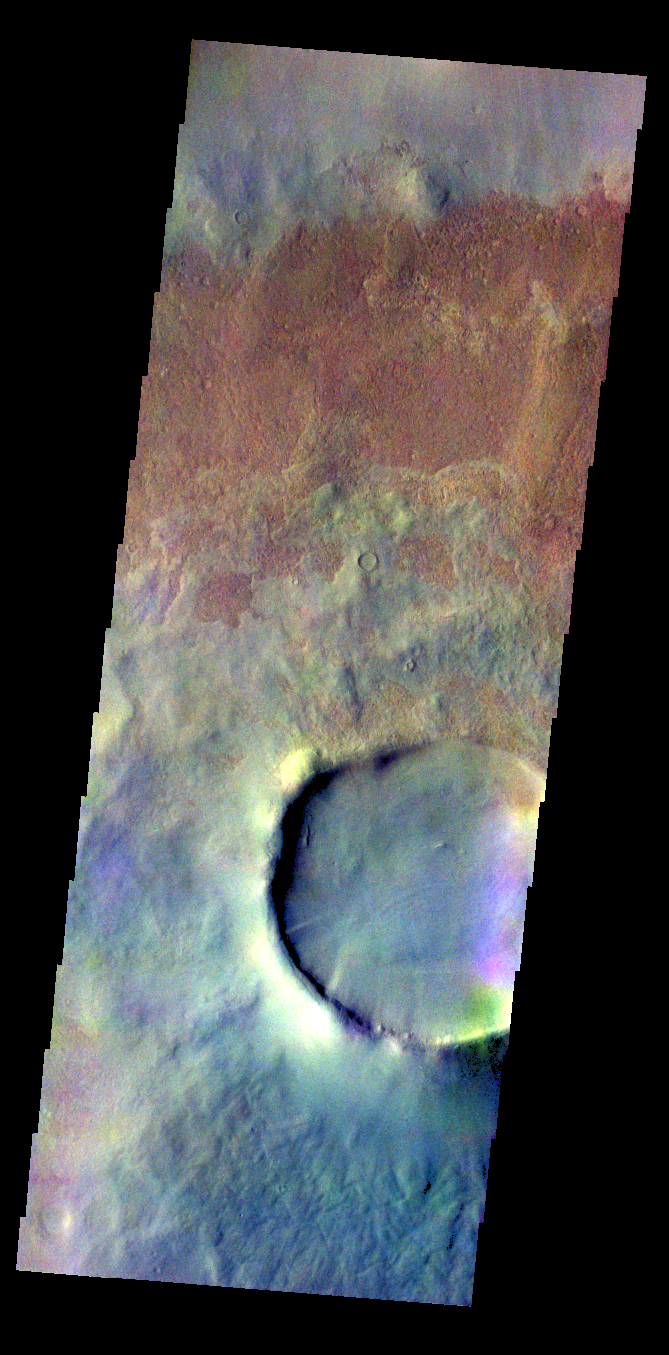

Tikhov Crater – False Color

The THEMIS VIS camera contains 5 filters. The data from different filters can be combined in multiple ways to create a false color image. These false color images may reveal subtle variations of the surface not easily identified in a single band image. Today’s false color image shows a crater and its ejecta on the floor of the much larger Tikhov Crater.

Credit: NASA/JPL-Caltech/ASU